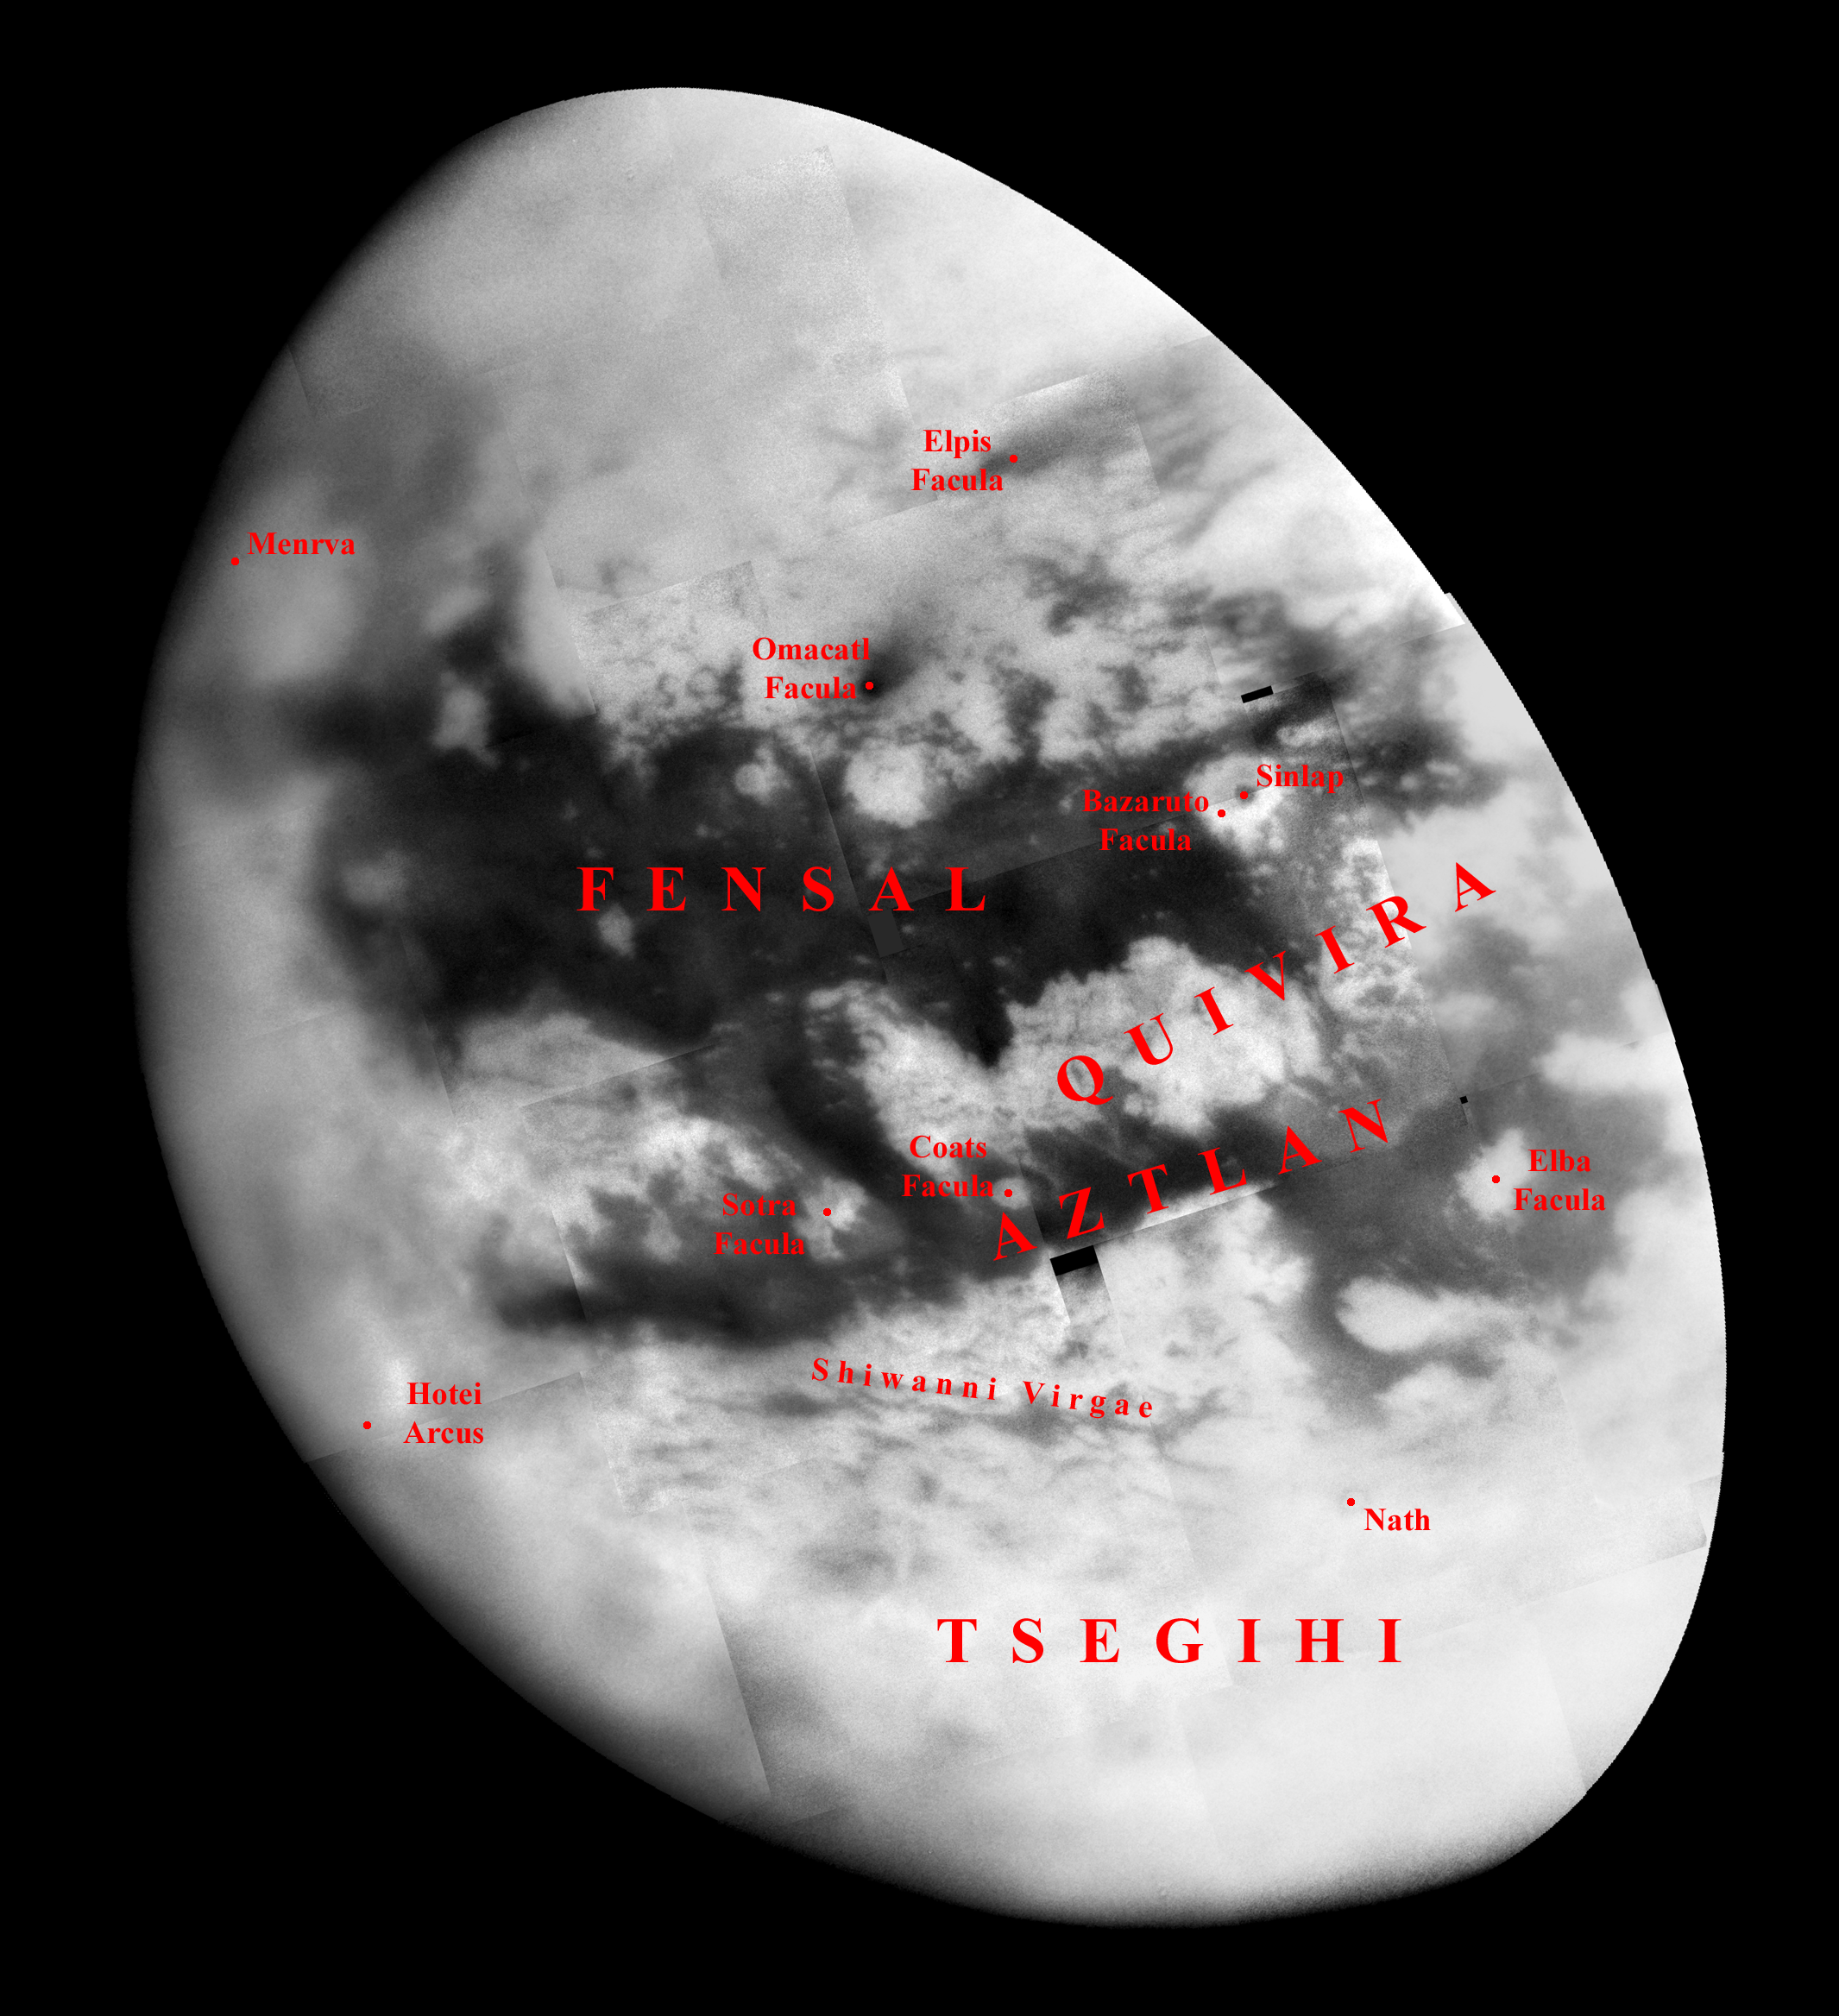

Naming New Lands – September Flyby (annotated)

Like an ancient mariner charting the coastline of an unexplored wilderness, Cassini’s repeated encounters with Titan are turning a mysterious world into a more familiar place.

During a Titan flyby on Sept. 7, 2005, the spacecraft’s narrow-angle camera acquired multiple images that were combined to create the mosaic presented here. Provisional names applied to Titan’s features are shown; an unannotated version of the mosaic is also available (see PIA07755).

The image shows more than half of Titan’s Saturn-facing hemisphere at moderate resolution, including the Fensal-Aztlan region, formerly “the H.” This view is centered at 6.5 degrees north latitude, 20.6 degrees west longitude, and has a pixel scale of about 2 kilometers (1 mile) per pixel. It is an orthographic projection, rotated so that north on Titan is up.

This view is composed of 20 images obtained on Sept. 7, 2005, each processed to enhance surface detail. The central portion of this mosaic was previously released without labels (see PIA07732).

The Cassini-Huygens mission is a cooperative project of NASA, the European Space Agency and the Italian Space Agency. The Jet Propulsion Laboratory, a division of the California Institute of Technology in Pasadena, manages the mission for NASA’s Science Mission Directorate, Washington, D.C. The Cassini orbiter and its two onboard cameras were designed, developed and assembled at JPL. The imaging operations center is based at the Space Science Institute in Boulder, Colo.

Credit: NASA/JPL/Space Science Institute